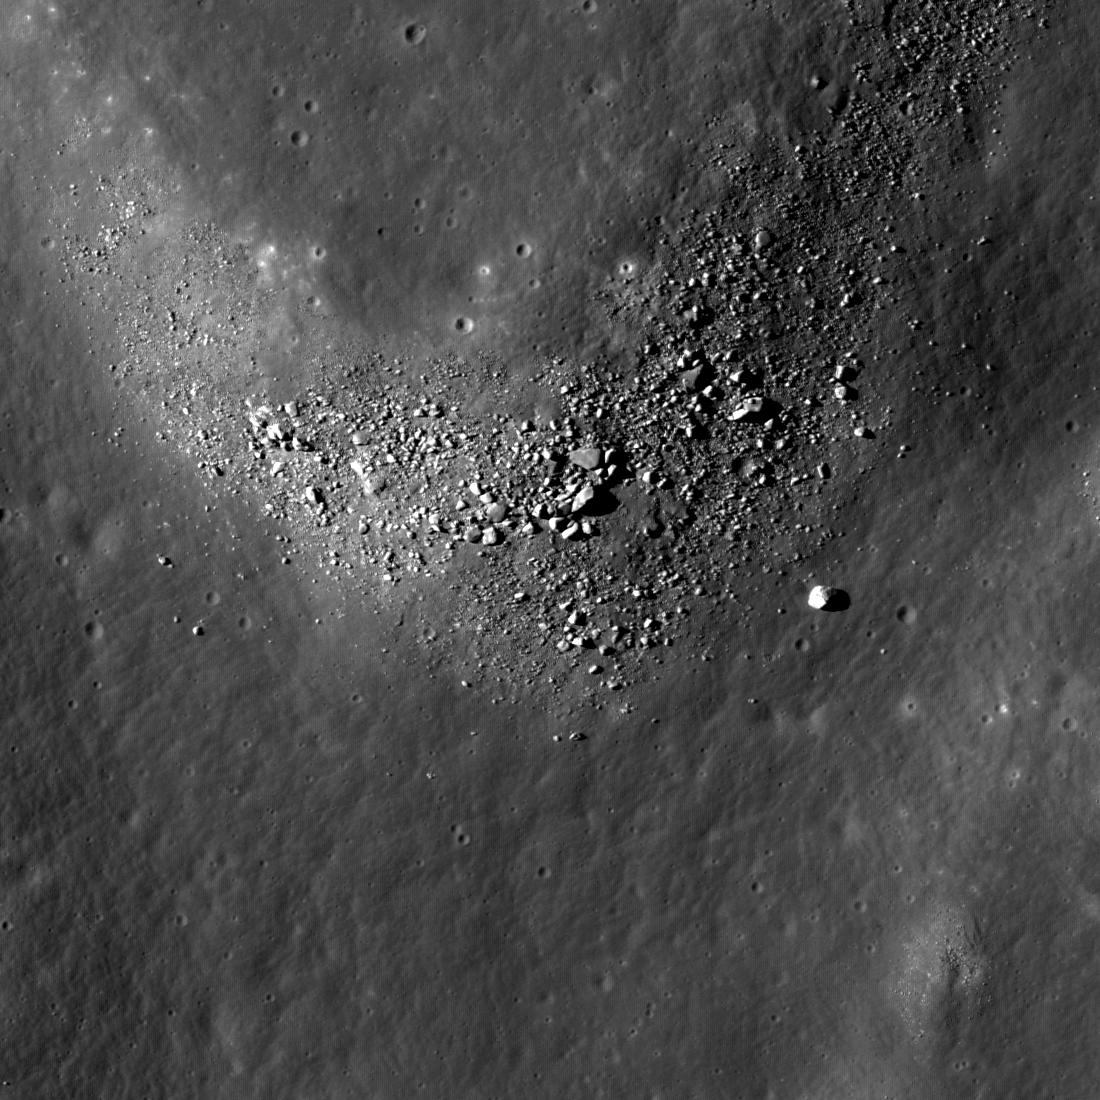

Gassendi’s Fractures

This intersection of two fractures within the crater Gassendi forms a rough “Y,” with boulders concentrated on the northern wall of the intersection. NAC frame M104770486L, image width is 946 meters (3103 feet), incidence angle is 51 degrees.

The crater Gassendi is 110 kilometers (68 miles) in diameter and located on the northern edge of Mare Humorum at 17.5°S, 39.9°W. Gassendi features an array of intersecting fractures on its floor, collectively known as the Rimae Gassendi. Some of the largest fractures are thousands of meters wide. The origin of these fractures in the floor of Gassendi is not known for certain. After the impact the floor of Gassendi was molten and as it cooled, a crust of solid material formed at the surface. As the entire crater floor continued to cool and settle into its final shape, fractures could have formed due to the forces caused by these changes.

NASA’s Goddard Space Flight Center built and manages the mission for the Exploration Systems Mission Directorate at NASA Headquarters in Washington. The Lunar Reconnaissance Orbiter Camera was designed to acquire data for landing site certification and to conduct polar illumination studies and global mapping. Operated by Arizona State University, LROC consists of a pair of narrow-angle cameras (NAC) and a single wide-angle camera (WAC). The mission is expected to return over 70 terabytes of image data.

Credit: NASA/GSFC/Arizona State University